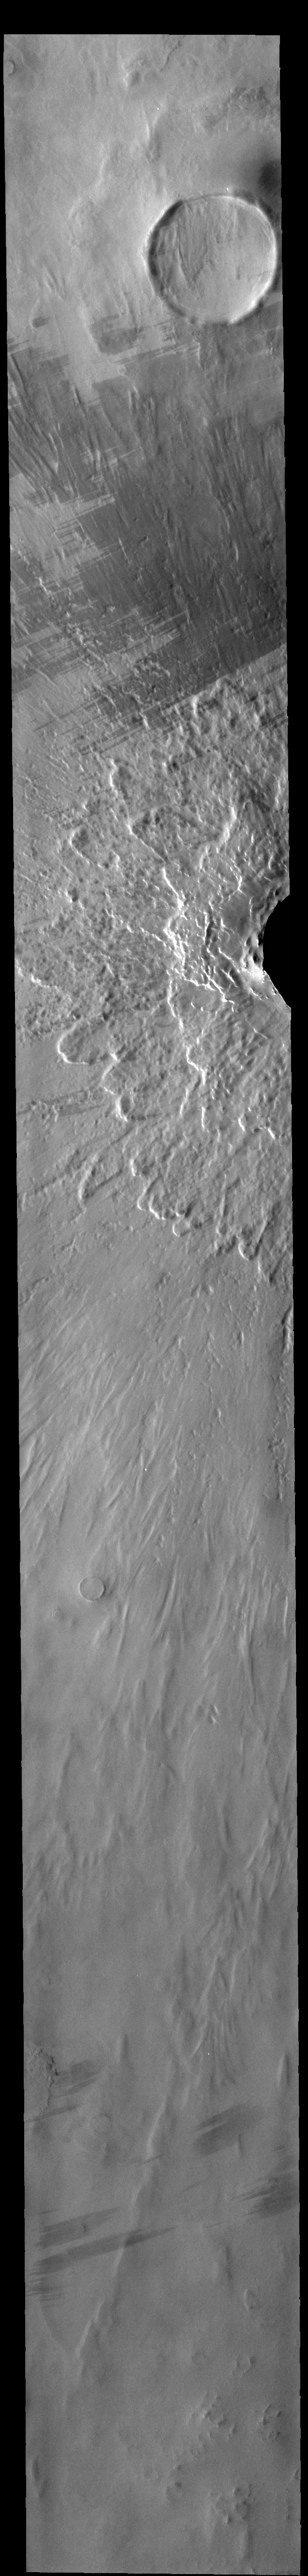

Lonar Crater Ejecta

This VIS image shows the part of the crater rim and ejecta surrounding Lonar Crater in the northern plains of Vastitas Borealis. There is a fine scale, radial grooved outer layer of ejecta covered by lobate ejecta nearer the crater rim. The ends of the lobes are taller than the material just inside the end of the lobe. Often called rampart ejecta, this morphology can be caused by impact into a surface that includes volatiles such as sub-surface water or ice.

Credit: NASA/JPL-Caltech/ASU